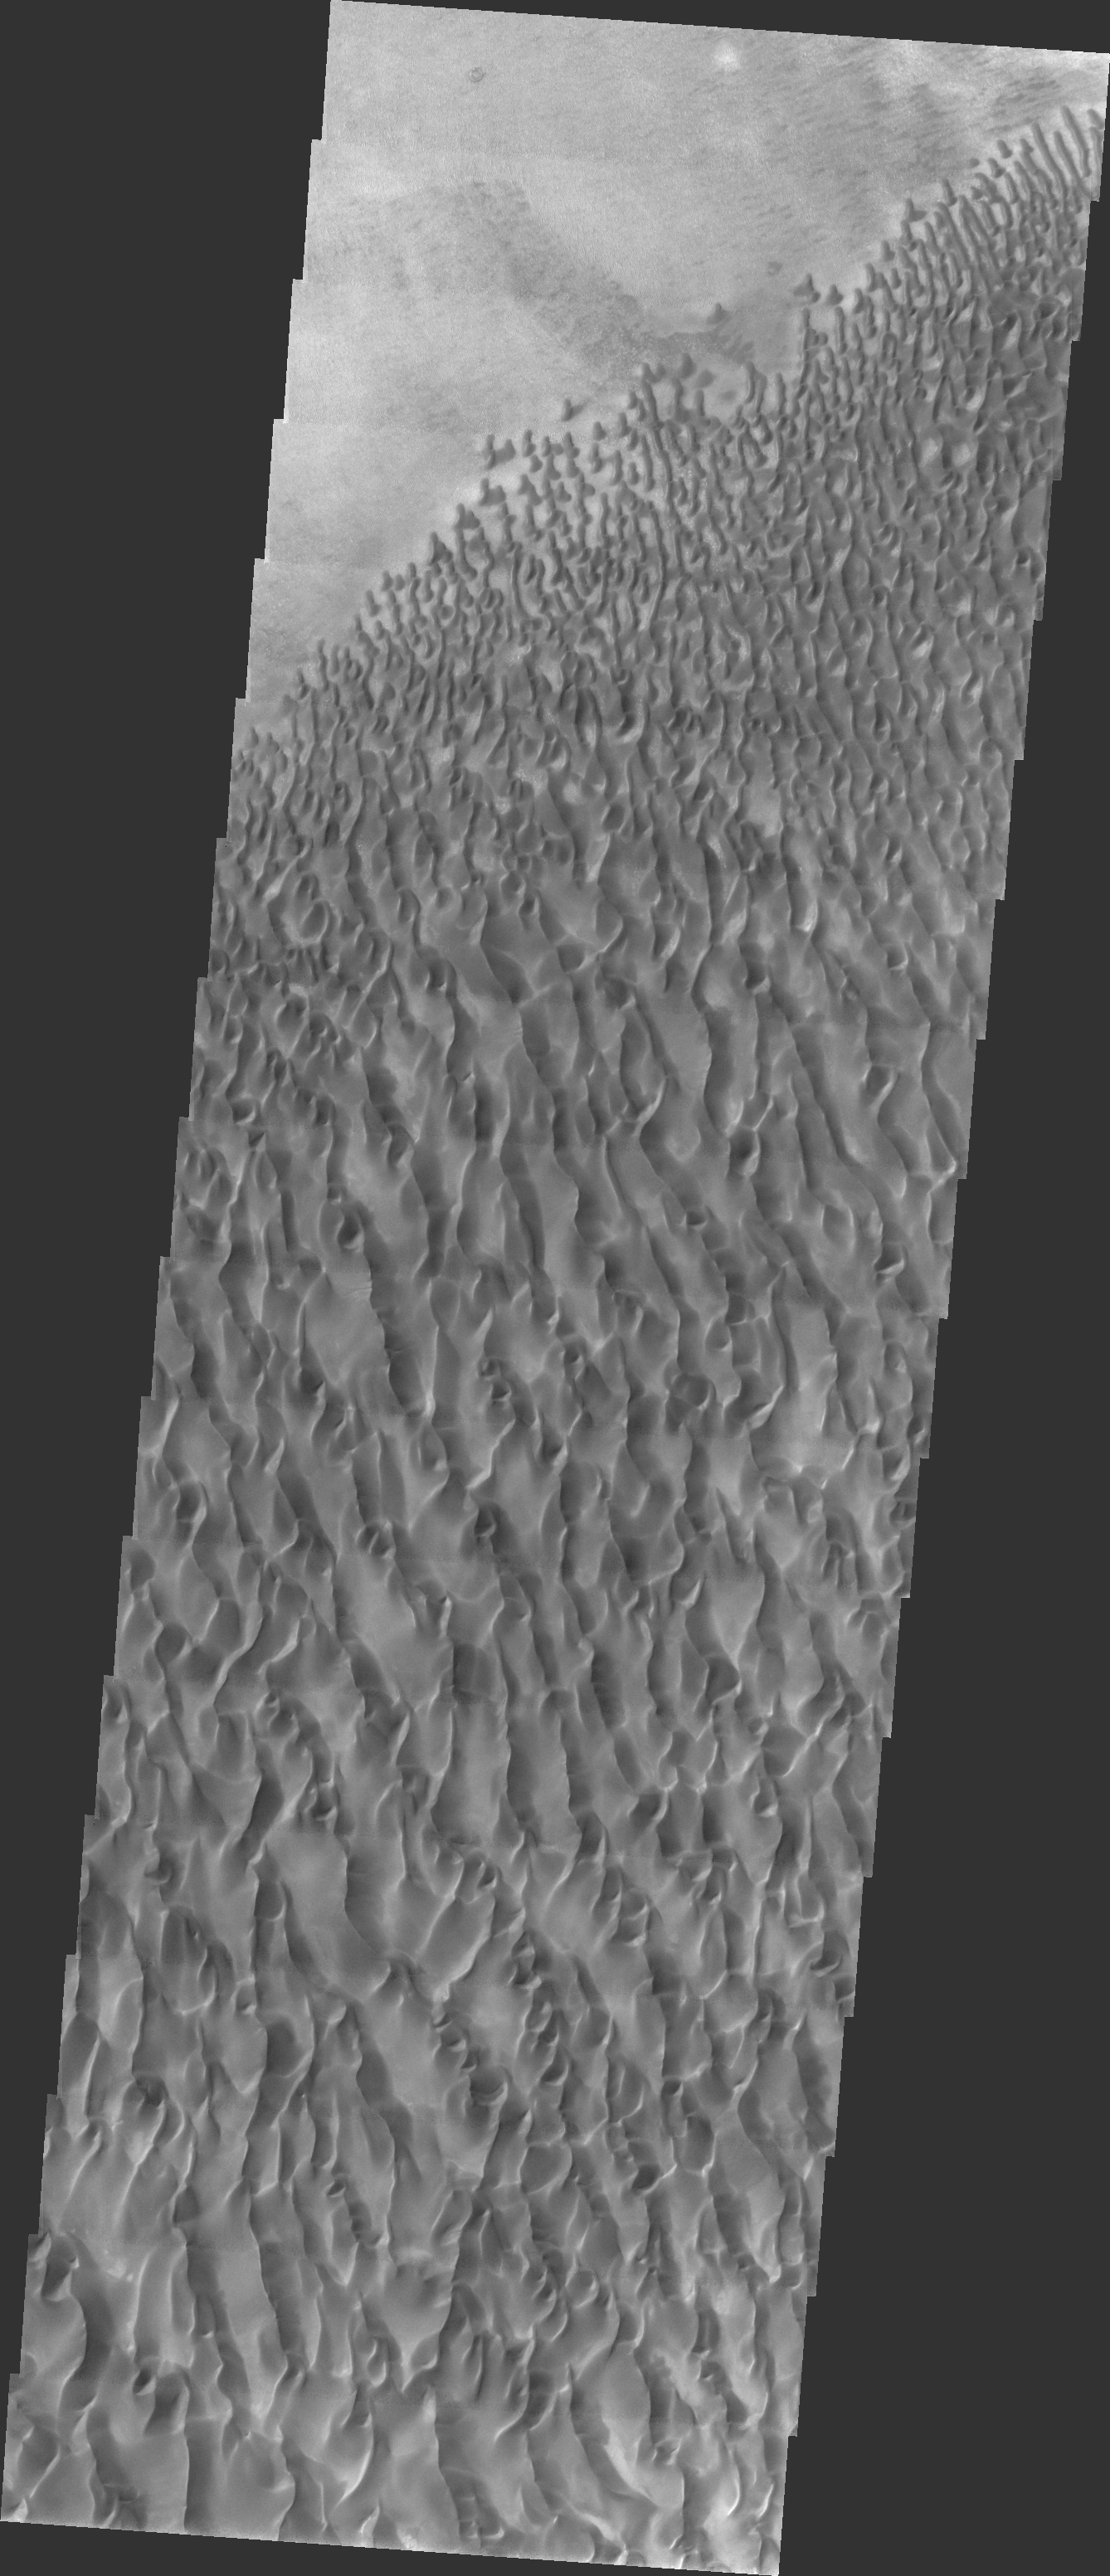

Proctor Crater Dunes

Released 16 April 2004

The Odyssey spacecraft has completed a full Mars year of observations of the red planet. For the next several weeks the Image of the Day will look back over this first mars year. It will focus on four themes: 1) the poles – with the seasonal changes seen in the retreat and expansion of the caps; 2) craters – with a variety of morphologies relating to impact materials and later alteration, both infilling and exhumation; 3) channels – the clues to liquid surface flow; and 4) volcanic flow features. While some images have helped answer questions about the history of Mars, many have raised new questions that are still being investigated as Odyssey continues collecting data as it orbits Mars.

This daytime VIS image was collected on April 15, 2002 during the southern summer season in Proctor Crater.

Image information: VIS instrument. Latitude -47.5, Longitude 30.1 East (329.9 West). 19 meter/pixel resolution.

Note: this THEMIS visual image has not been radiometrically nor geometrically calibrated for this preliminary release. An empirical correction has been performed to remove instrumental effects. A linear shift has been applied in the cross-track and down-track direction to approximate spacecraft and planetary motion. Fully calibrated and geometrically projected images will be released through the Planetary Data System in accordance with Project policies at a later time.

NASA’s Jet Propulsion Laboratory manages the 2001 Mars Odyssey mission for NASA’s Office of Space Science, Washington, D.C. The Thermal Emission Imaging System (THEMIS) was developed by Arizona State University, Tempe, in collaboration with Raytheon Santa Barbara Remote Sensing. The THEMIS investigation is led by Dr. Philip Christensen at Arizona State University. Lockheed Martin Astronautics, Denver, is the prime contractor for the Odyssey project, and developed and built the orbiter. Mission operations are conducted jointly from Lockheed Martin and from JPL, a division of the California Institute of Technology in Pasadena.

Credit: NASA/JPL/Arizona State University